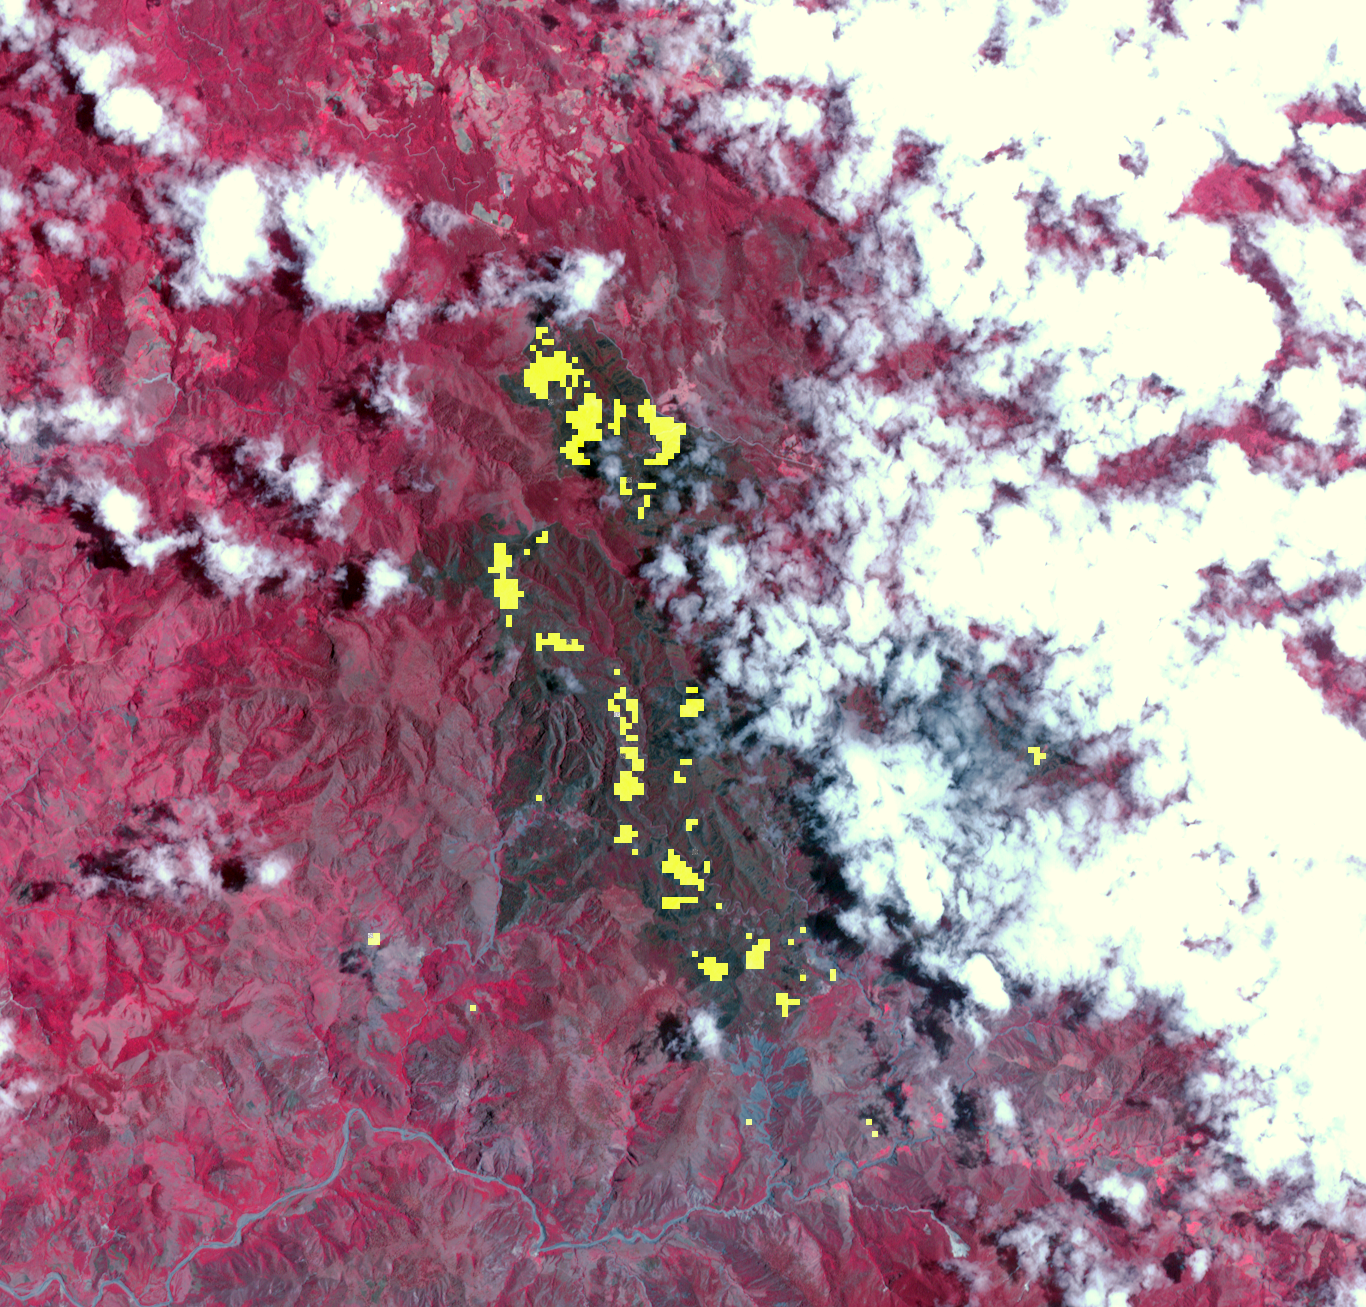

Dominican Republic Wildfire Imaged by NASA Spacecraft

The spread of the forest fire in Valle Nuevo National Park near Costanza, Dominican Republic that started nearly two weeks ago was considerably contained by Aug. 5, 2014, according to the Environment Ministry. An appeal by the Dominican government to the United States for assistance was answered with funds and equipment. The Advanced Spaceborne Thermal Emission and Reflection Radiometer (ASTER) instrument on NASA’s Terra spacecraft captured this thermal infrared view of the region on Aug. 5, 2014. Active hot spots of the fire are shown in yellow, healthy vegetation is depicted in red, and the burned areas are dark gray. The image is located at 18.8 degrees north, 70.7 degrees west, and covers an area of 12.1 by 12.7 miles (19.5 by 20.4 kilometers).

With its 14 spectral bands from the visible to the thermal infrared wavelength region and its high spatial resolution of 15 to 90 meters (about 50 to 300 feet), ASTER images Earth to map and monitor the changing surface of our planet. ASTER is one of five Earth-observing instruments launched Dec. 18, 1999, on Terra. The instrument was built by Japan’s Ministry of Economy, Trade and Industry. A joint U.S./Japan science team is responsible for validation and calibration of the instrument and data products.

The broad spectral coverage and high spectral resolution of ASTER provides scientists in numerous disciplines with critical information for surface mapping and monitoring of dynamic conditions and temporal change. Example applications are: monitoring glacial advances and retreats; monitoring potentially active volcanoes; identifying crop stress; determining cloud morphology and physical properties; wetlands evaluation; thermal pollution monitoring; coral reef degradation; surface temperature mapping of soils and geology; and measuring surface heat balance.

The U.S. science team is located at NASA’s Jet Propulsion Laboratory, Pasadena, Calif. The Terra mission is part of NASA’s Science Mission Directorate, Washington, D.C.

Credit: NASA/GSFC/METI/ERSDAC/JAROS, and U.S./Japan ASTER Science Team